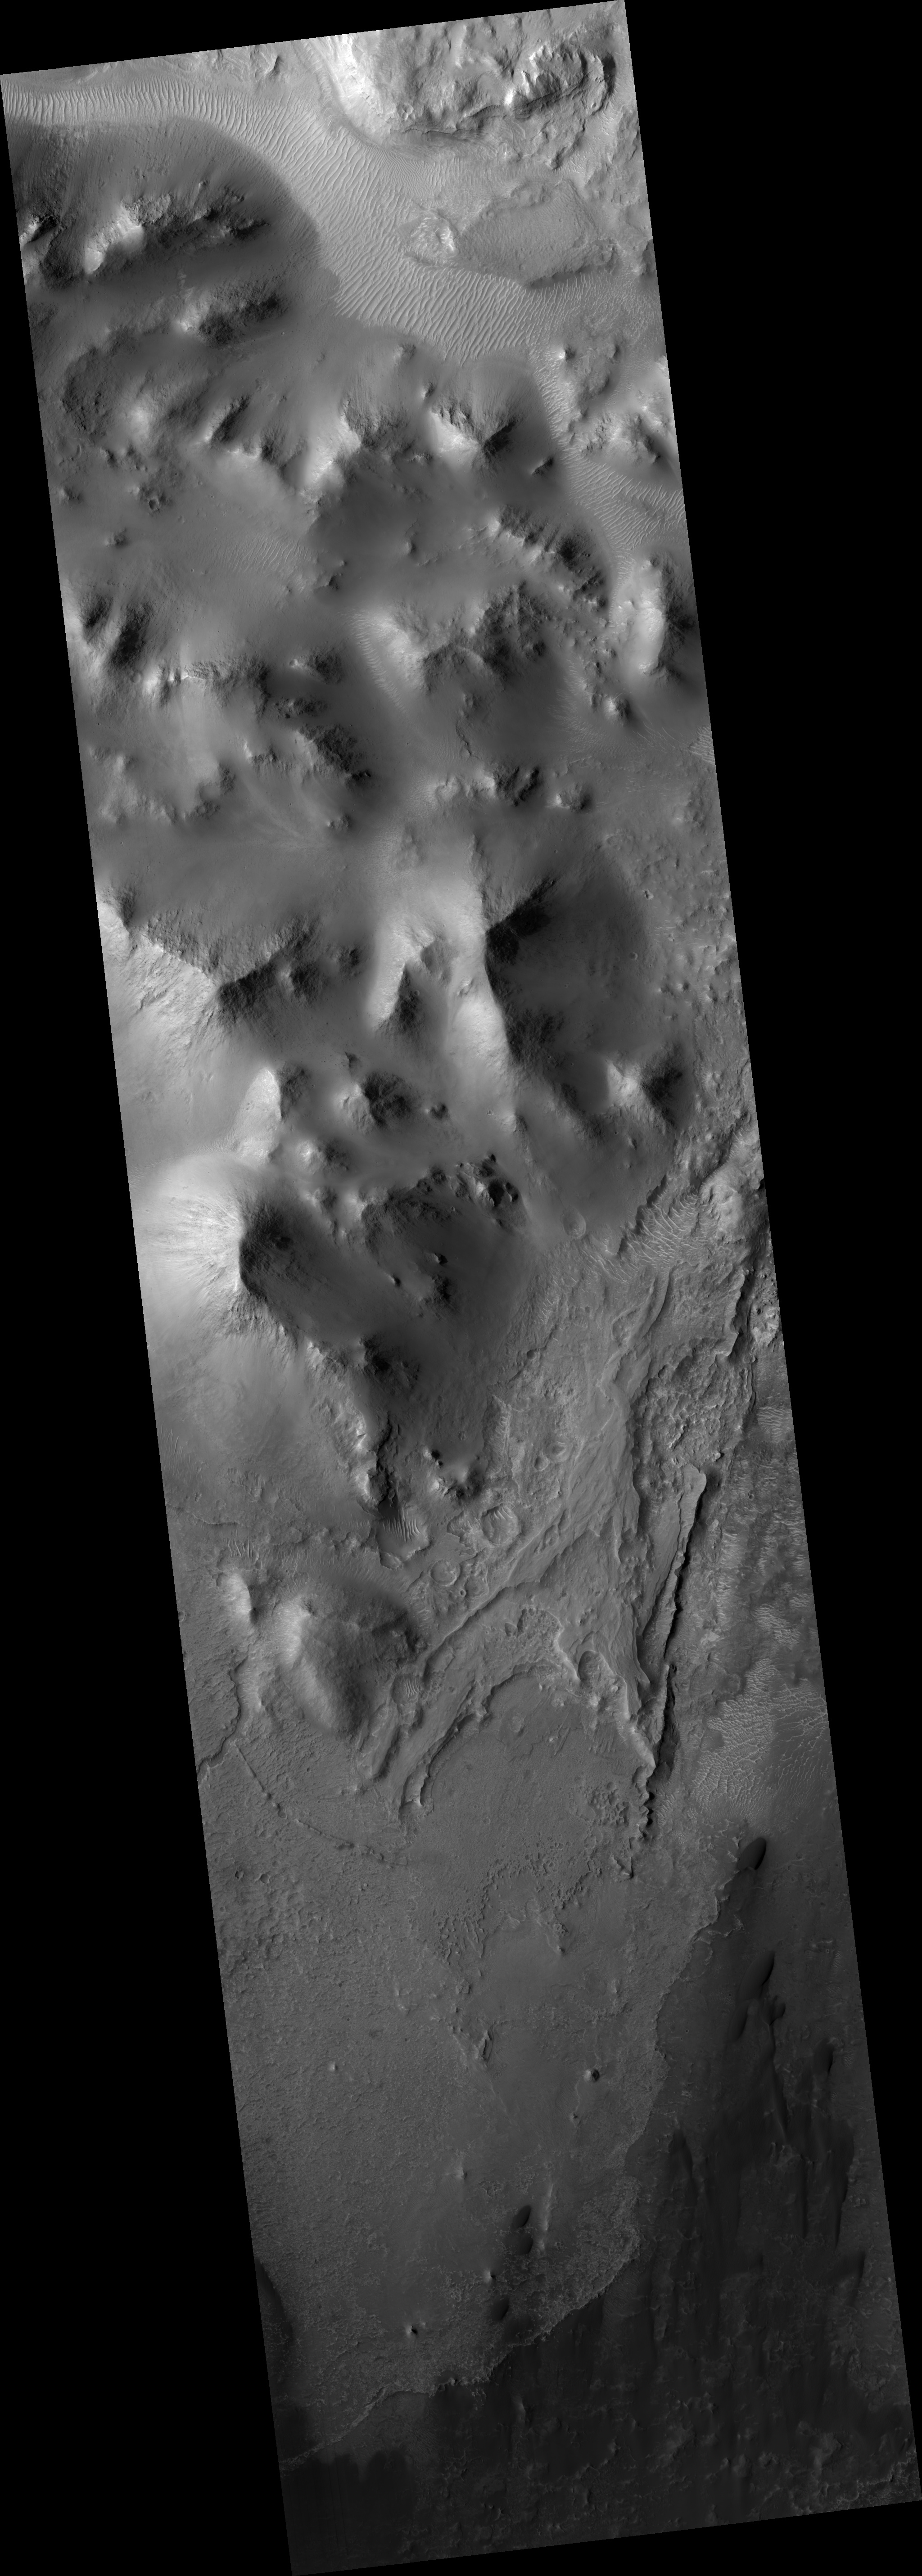

Southern Layered Mound and Floor in Gale Crater

This HiRISE image (PSP_002464_1745) shows the interior of Gale Crater, a region being considered as a landing site for the 2009 Mars Science Laboratory.

Gale is distinguished from many other craters on Mars by a large interior layered mound that extends to the height of the crater rim. The top part of this image contains portions of the southeast part of the mound, with the bottom part showing details of the crater floor.

The mound material here is exposed as several distinct smaller hills. Close up, the hills show abundant rocks and debris aprons on their flanks, lacking distinct bedrock layers seen elsewhere on Mars. This suggests that the mound material is friable and easily eroded by the wind over time.

Other evidence of wind activity includes bright bedforms near the top of the image and dark bedforms and sand sheets at bottom. Between the hills and dark sand are a series of stacked stratigraphic units. Polygons are seen in some of the units, indicating contraction due to water loss, cooling, or some other process. Many of the polygons seem highly fractured.

Possible crossbeds are seen in some of the rock exposures near the bottom of the image. This and other images of Gale will be studied over the coming months and years in order to better understand the geology and further assess the potential as a future landing site.

Observation Toolbox
Acquisition date: 2 February 2007
Local Mars time: 3:42 PM
Degrees latitude (centered): -5.5°
Degrees longitude (East): 138.1°
Range to target site: 268.3 km (167.7 miles)
Original image scale range: 26.8 cm/pixel (with 1 x 1 binning) so objects ~81 cm across are resolved
Map-projected scale: 25 cm/pixel and north is up
Map-projection: EQUIRECTANGULAR
Emission angle: 3.1°
Phase angle: 58.9°
Solar incidence angle: 56°, with the Sun about 34° above the horizon
Solar longitude: 178.1°, Northern Summer

NASA’s Jet Propulsion Laboratory, a division of the California Institute of Technology in Pasadena, manages the Mars Reconnaissance Orbiter for NASA’s Science Mission Directorate, Washington. Lockheed Martin Space Systems, Denver, is the prime contractor for the project and built the spacecraft. The High Resolution Imaging Science Experiment is operated by the University of Arizona, Tucson, and the instrument was built by Ball Aerospace and Technology Corp., Boulder, Colo.

Credit: NASA/JPL/University of Arizona